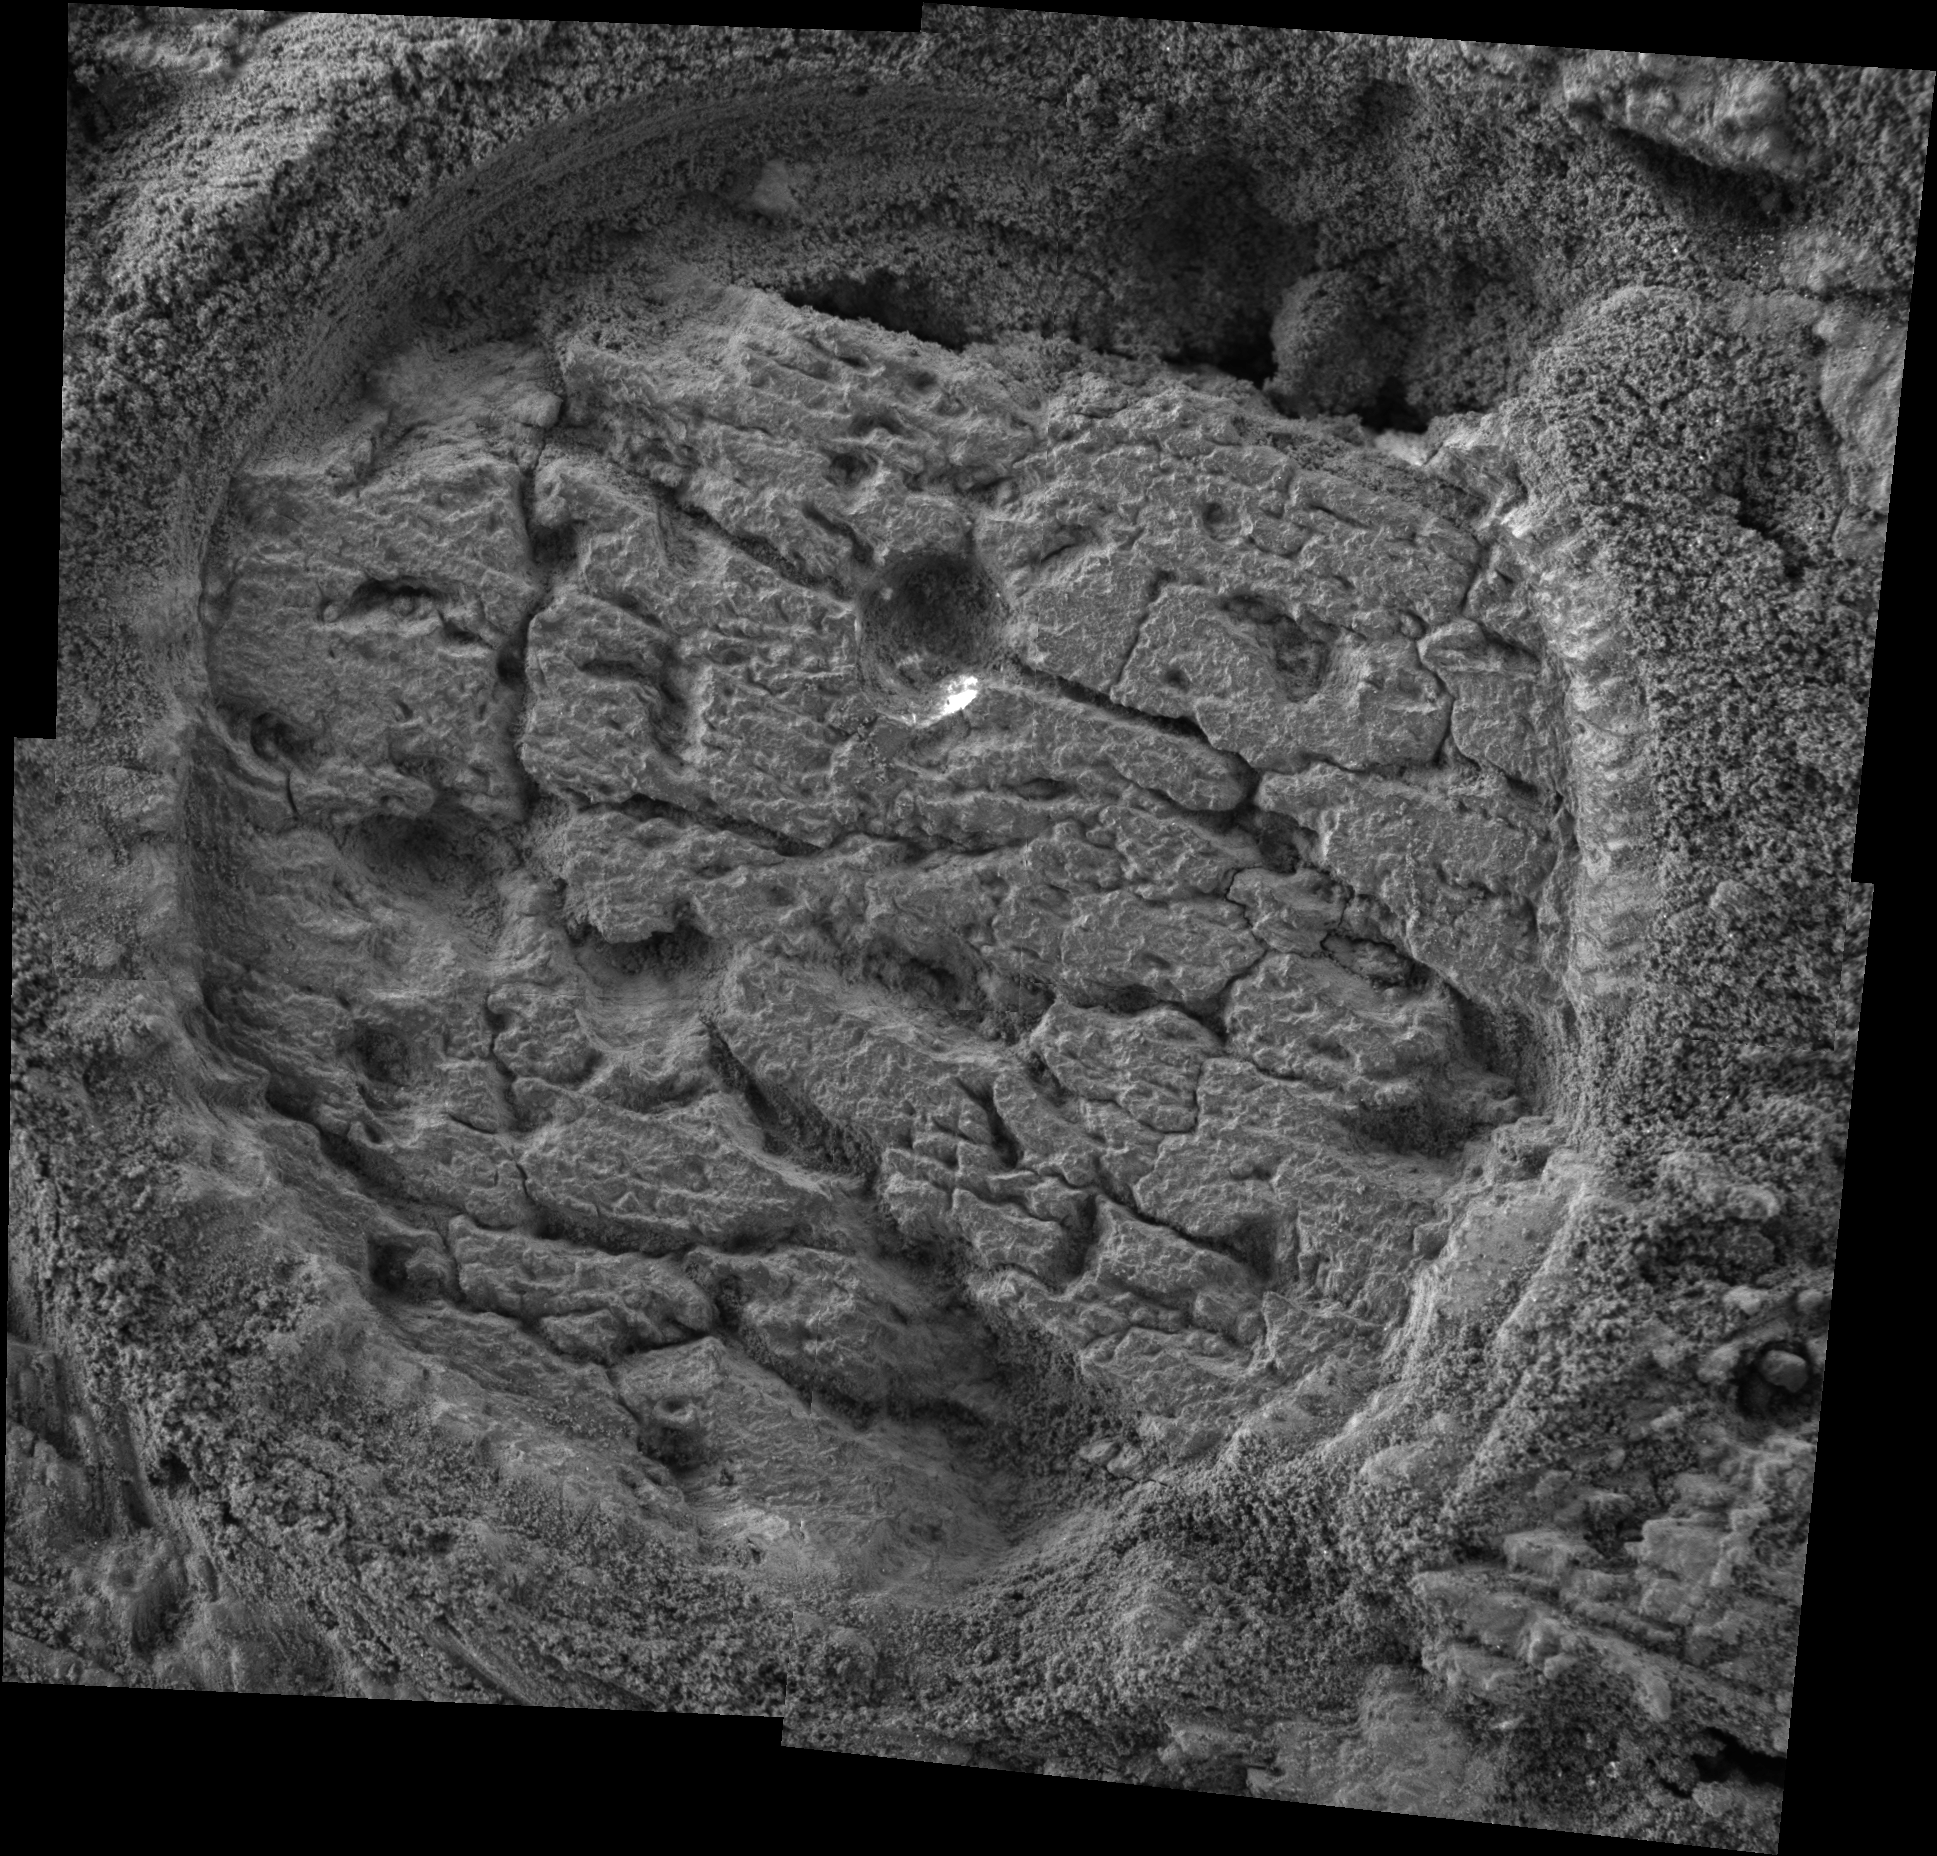

Grinding ‘Grindstone’

This image taken by the Mars Exploration Rover Opportunity shows a target dubbed “Grindstone” on a rock called “Manitoba” in “Endurance Crater.” Opportunity dug a hole into the target with its rock abrasion tool, then captured this picture with its microscopic imager on sol 152 (June 28, 2004). The image mosaic is about 6 centimeters (2.4 inches) across.

Credit: NASA/JPL/Cornell/USGS